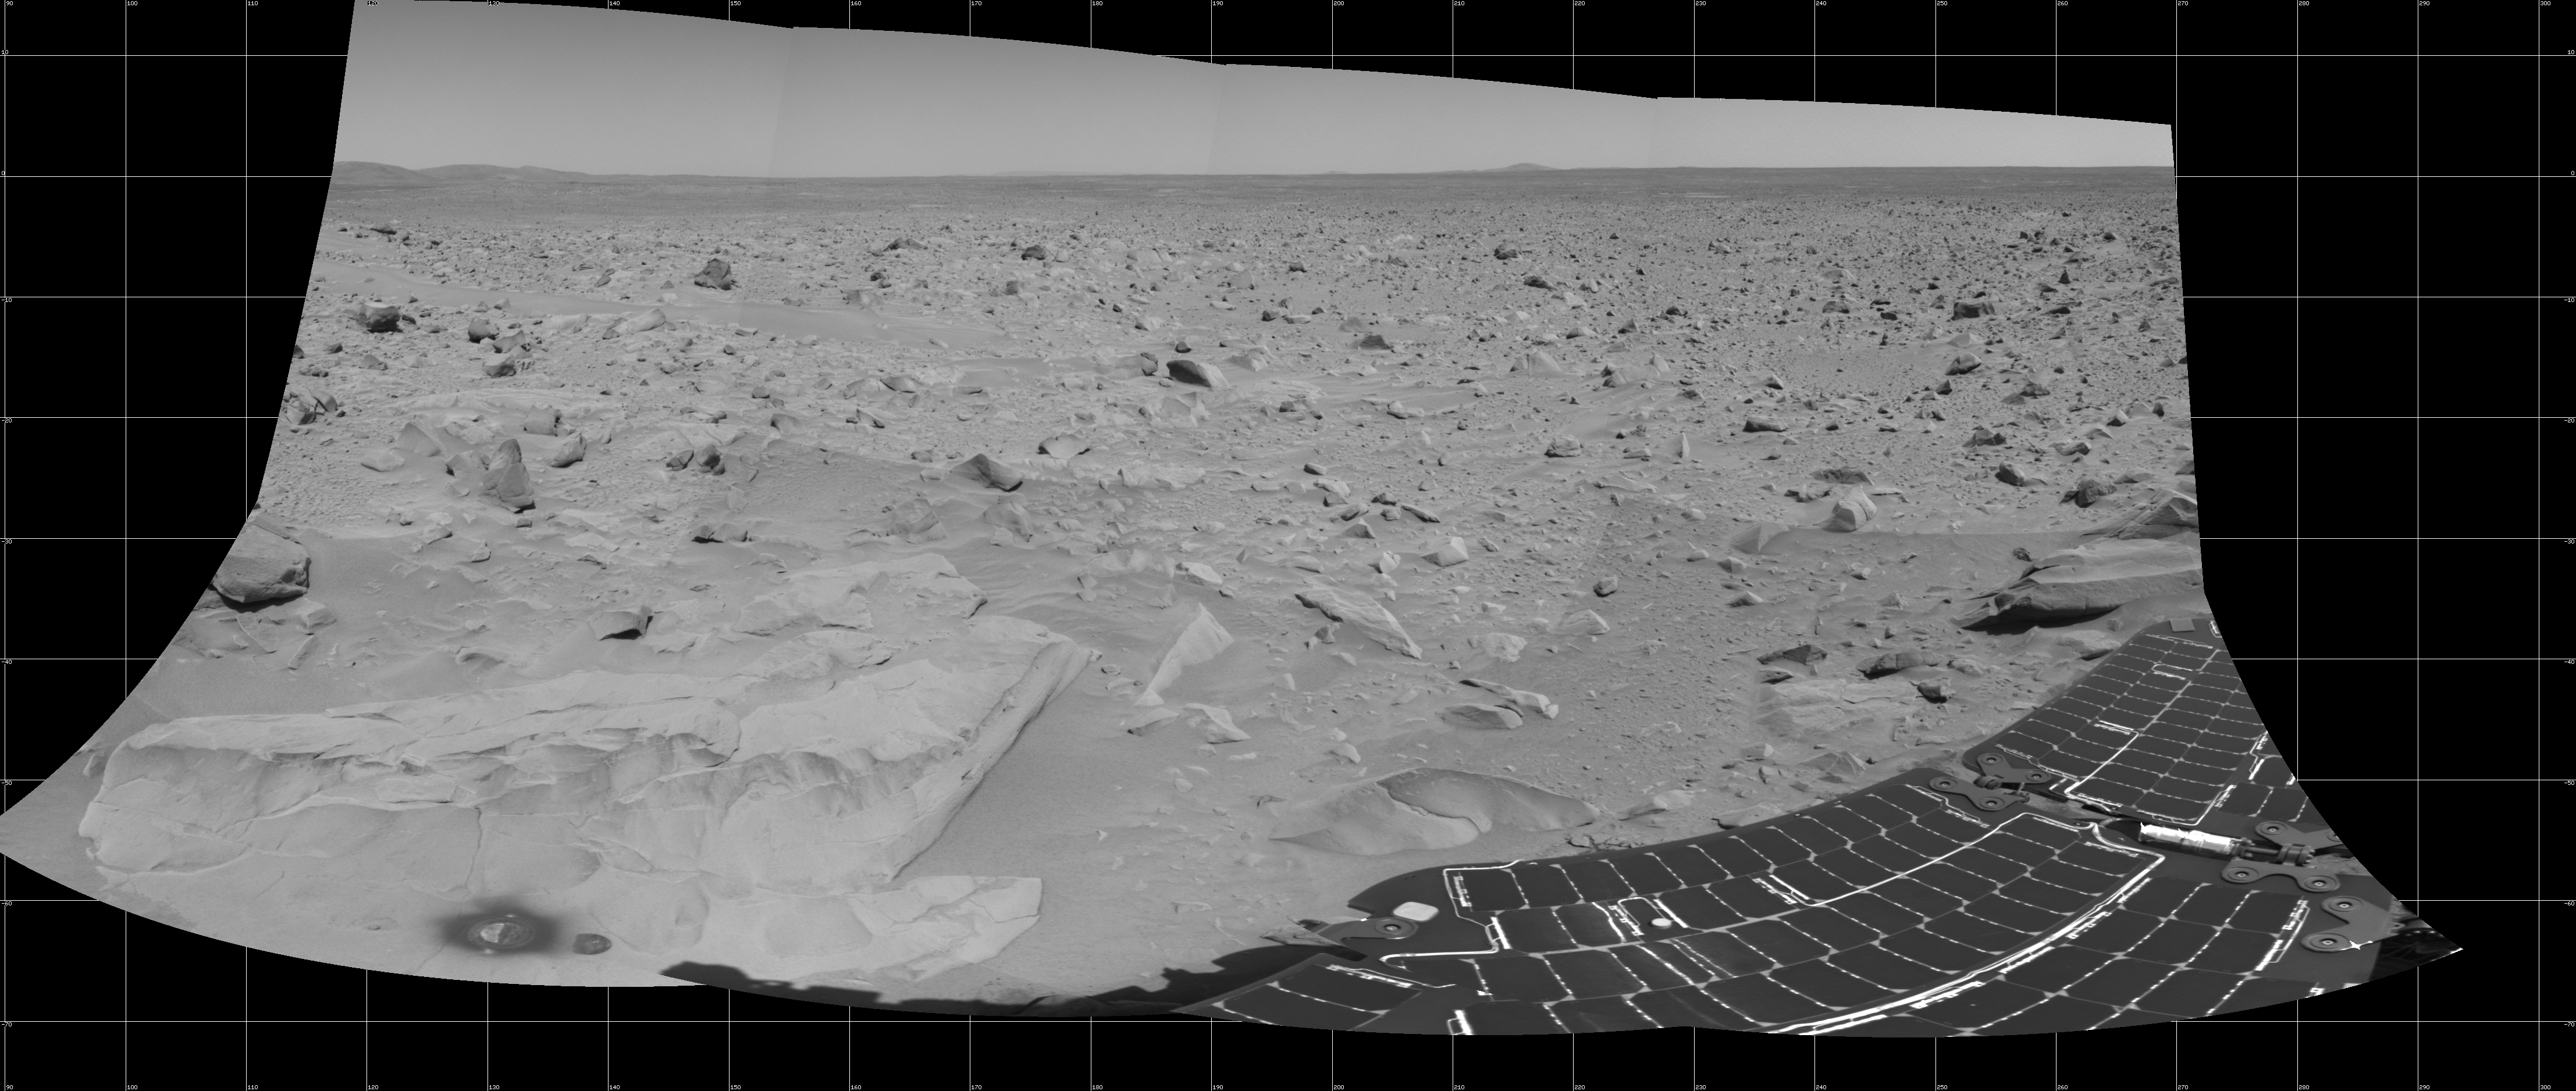

What Lies Ahead

This cylindrical mosaic taken by the navigation camera on the Mars Exploration Rover Spirit on sol 82 shows the view south of the large crater dubbed “Bonneville.” The rover will travel toward the Columbia Hills, seen here at the upper left. The rock dubbed “Mazatzal” and the hole the rover drilled in to it can be seen at the lower left. The rover’s position is referred to as “Site 22, Position 32.” This image was geometrically corrected to make the horizon appear flat.

Credit: NASA/JPL